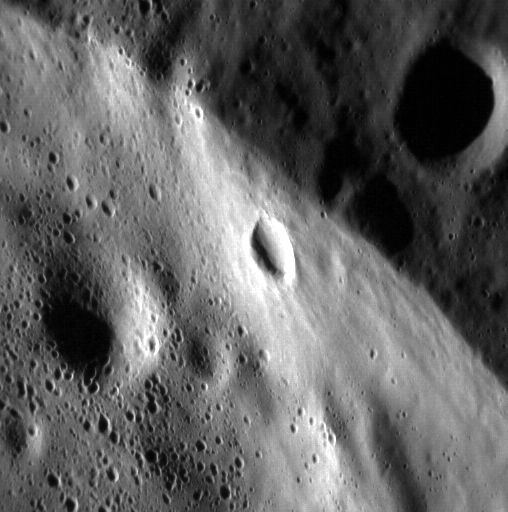

Up and Down

This stunning image shows a portion of the sharp rim of an unnamed, ~28 km (17 mi.) diameter complex crater. The upper right portion of the image lies outside of the crater, and the lower left portion of the image lies on the crater floor. The crater at the center of the image lies on the crater wall. North is to the right.

This image was acquired as a high-resolution targeted observation. Targeted observations are images of a small area on Mercury’s surface at resolutions much higher than the 200-meter/pixel morphology base map. It is not possible to cover all of Mercury’s surface at this high resolution, but typically several areas of high scientific interest are imaged in this mode each week.

Date acquired: March 14, 2014
Image Mission Elapsed Time (MET): 37087259
Image ID: 5930668
Instrument: Narrow Angle Camera (NAC) of the Mercury Dual Imaging System (MDIS)
Center Latitude: 78.14°
Center Longitude: 278.3° E
Resolution: 16 meters/pixel
Scale: This image is approximately 10.5 km (6.5 mi.) across.
Incidence Angle: 78.4°
Emission Angle: 39.7°
Phase Angle: 118.1°

The MESSENGER spacecraft is the first ever to orbit the planet Mercury, and the spacecraft’s seven scientific instruments and radio science investigation are unraveling the history and evolution of the Solar System’s innermost planet. MESSENGER acquired over 150,000 images and extensive other data sets. MESSENGER is capable of continuing orbital operations until early 2015.

For information regarding the use of images, see the MESSENGER image use policy.

Credit: NASA/Johns Hopkins University Applied Physics Laboratory/Carnegie Institution of Washington